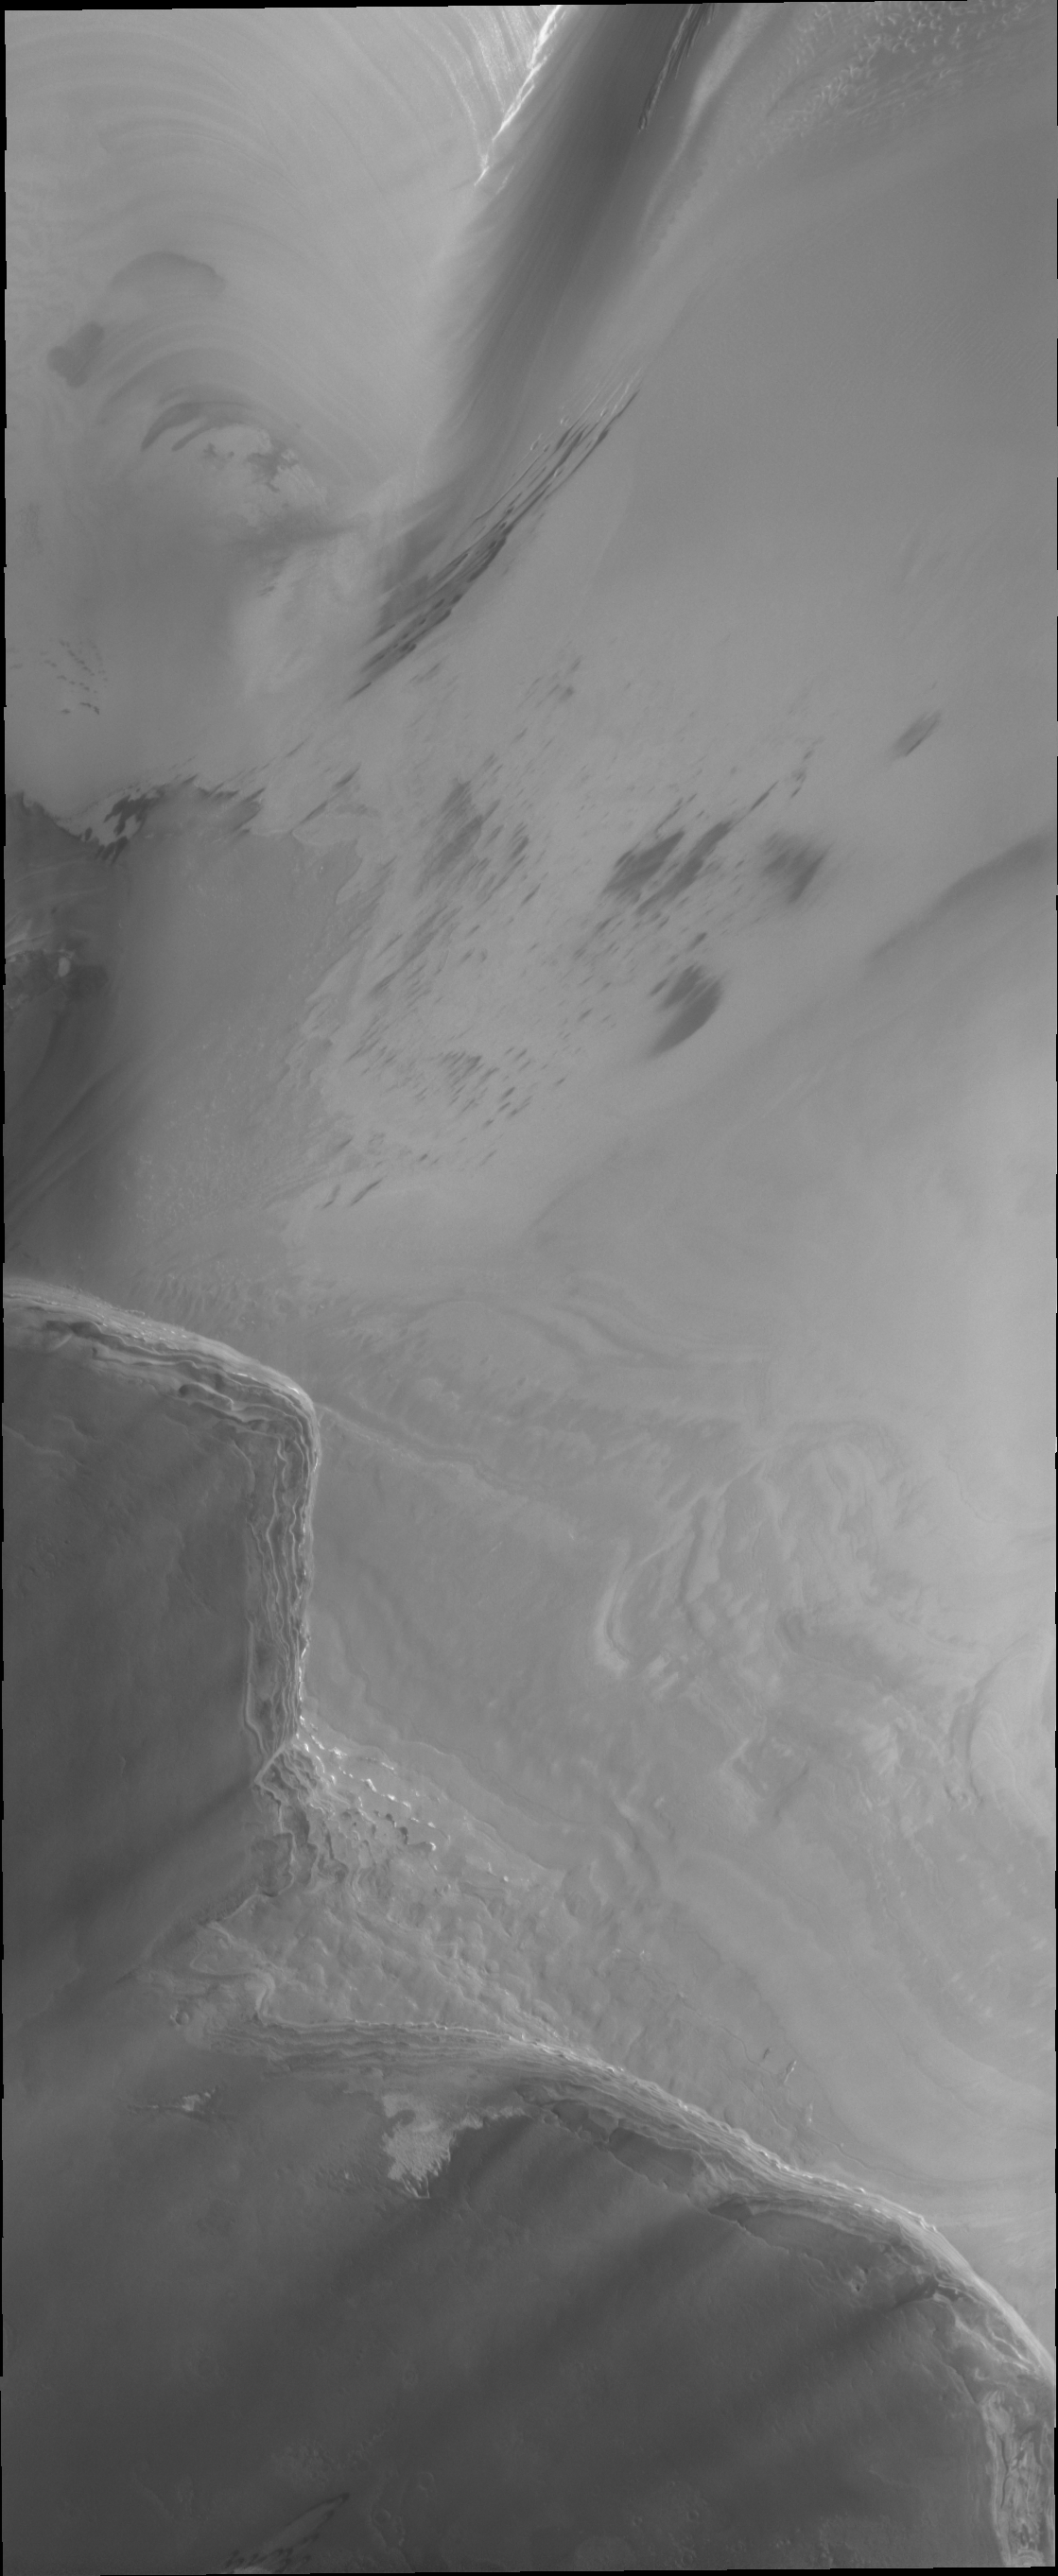

Polar Layers

Sand dunes form large fields, called ergs, around the north polar cap of Mars. This image shows are region of dunes at the cap margin.

Credit: NASA/JPL/ASU